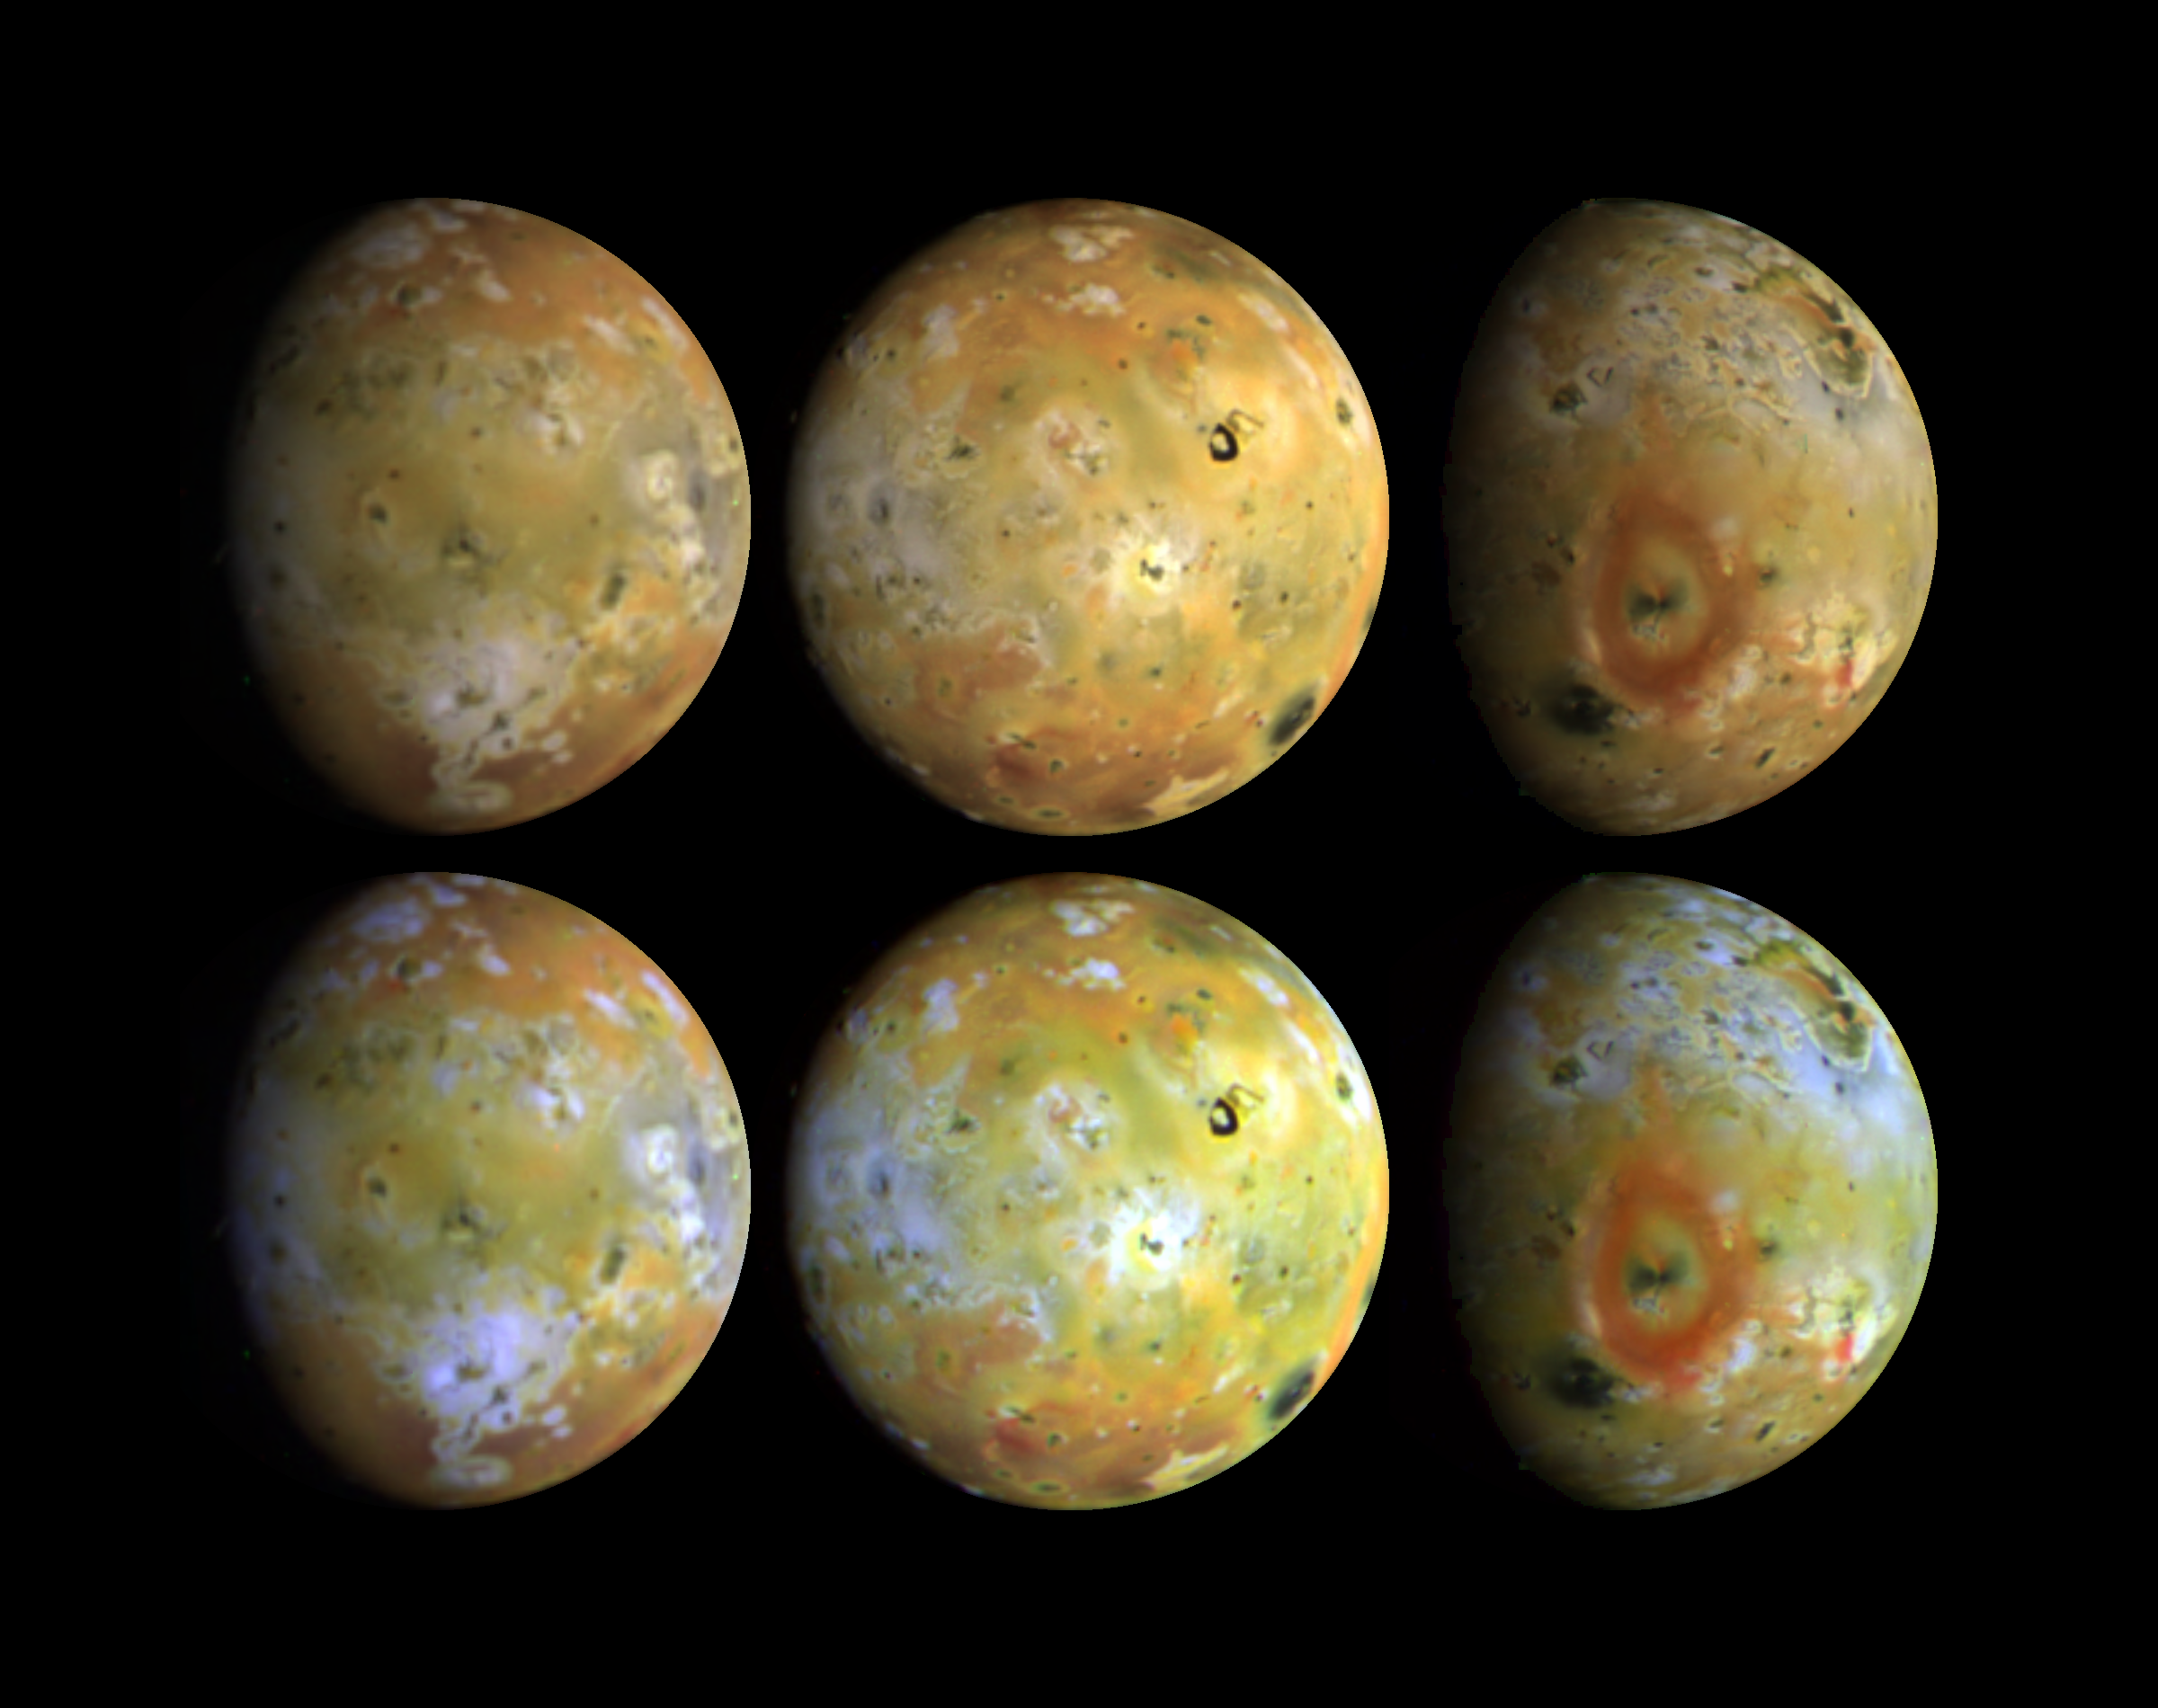

Full Disk Views of Io (Natural and Enhanced Color)

Three views of the full disk of Jupiter’s volcanic moon, Io, each shown in natural and enhanced color. These three views, taken by Galileo in late June 1996, show about 75 percent of Io’s surface. North is up. The top disks are intended to show the satellite in natural color (but colors will vary with display devices) while the bottom disks show enhanced color (near-infrared-, green-, and violet-filtered images) to highlight details of the surface. These images reveal that some areas on Io are truly red, whereas much of the surface is yellow or light greenish. (Accurate natural color renditions were not possible from the Voyager images taken during the 1979 flybys because there was no coverage in the red.) The reddish materials may be associated with very recent fragmental volcanic deposits (pyroclastics) erupted in the form of volcanic plumes. Dark materials appear in flows and on caldera floors. Bright white materials correspond to sulfur dioxide frost, and bright yellow materials appear to be in new flows such as those surrounding Ra Patera. The red material may be unstable since the color appears to fade over time. This fading appears to occur most rapidly in the equatorial region and more slowly over the polar regions; surface temperature may control the rate of transformation. Comparisons of these images to those taken by the Voyager spacecraft 17 years ago have revealed that many changes have occurred on Io. Since that time, about a dozen areas at least as large as the state of Connecticut have been resurfaced. Io’s diameter is 3632 km. The Jet Propulsion Laboratory, Pasadena, CA manages the mission for NASA’s Office of Space Science, Washington, DC.

Credit: NASA/JPL/USGS